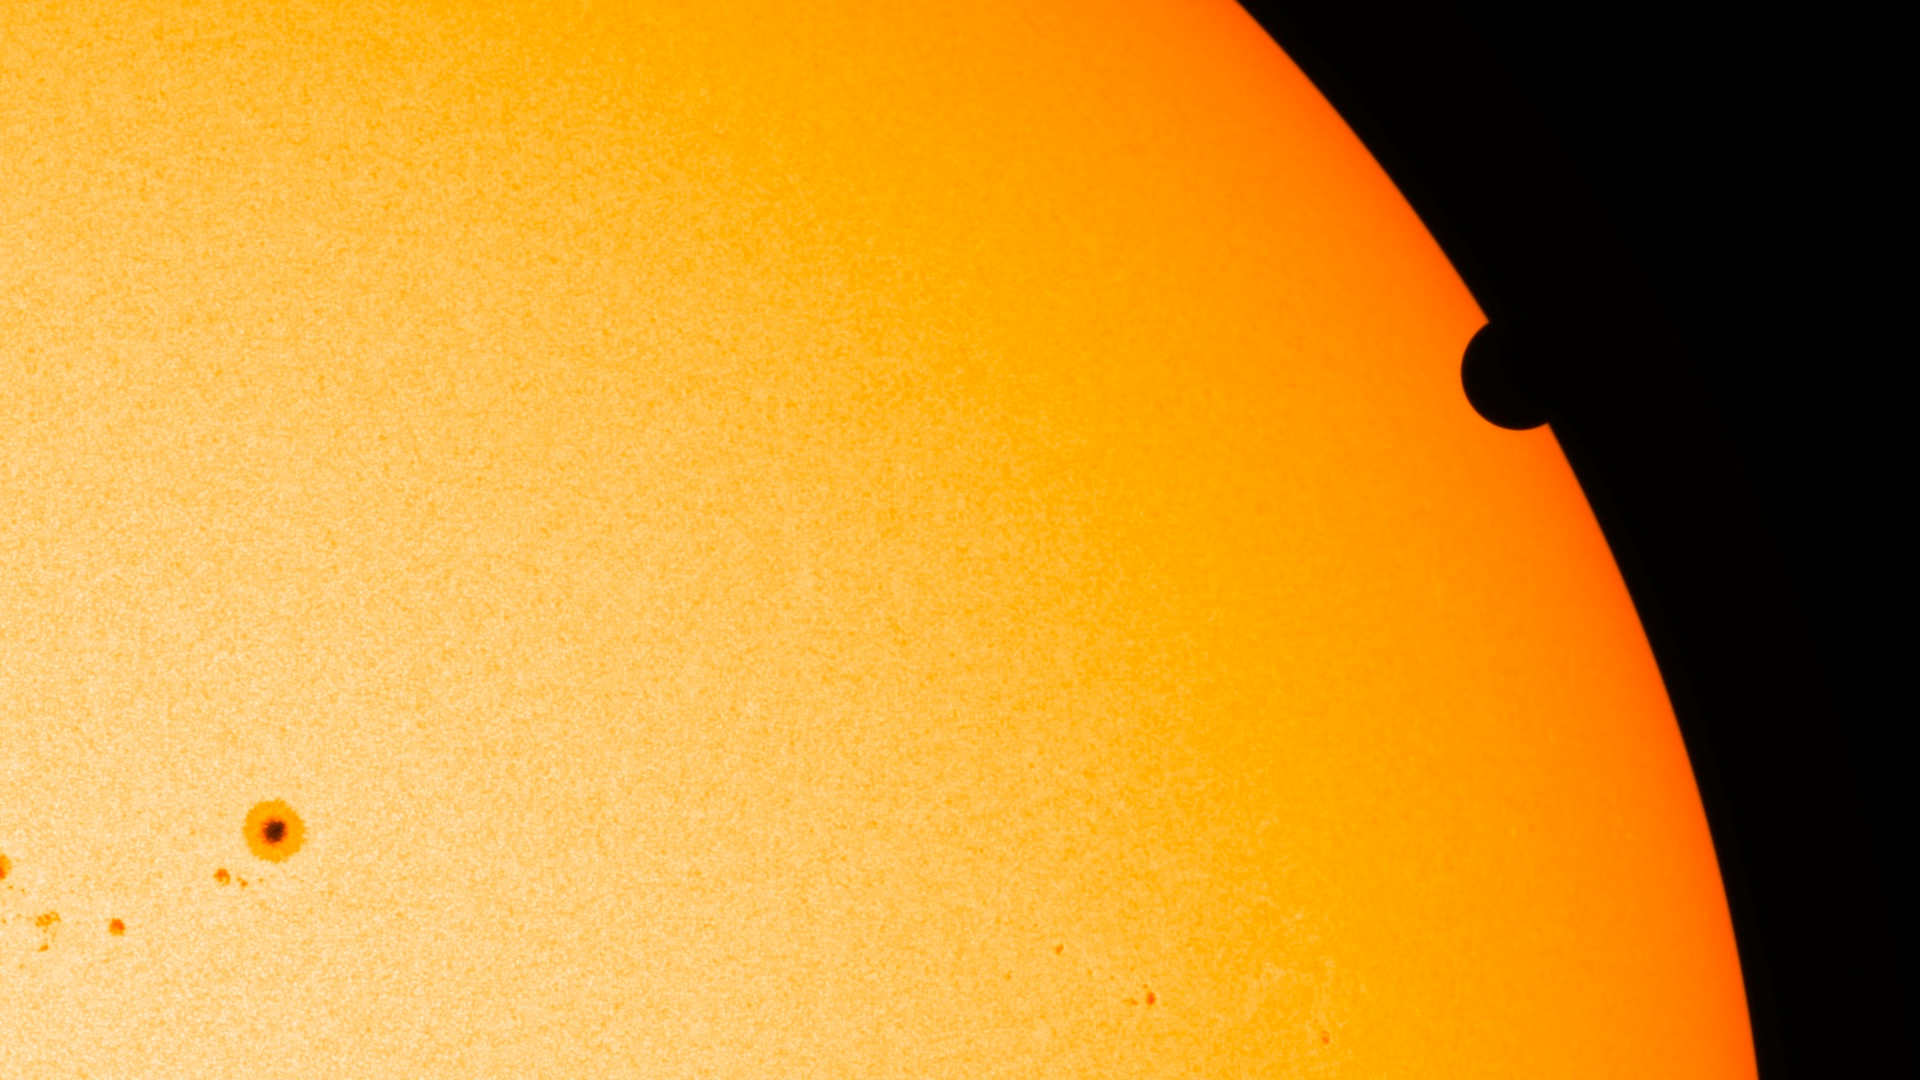

SDO's Ultra-high Definition View of 2012 Venus Transit - HMI Instrument

NASA image captured June 6, 2012. On June 5-6 2012, SDO is collecting images of one of the rarest predictable solar events: the transit of Venus across the face of the sun. This event happens in pairs eight years apart that are separated from each other by 105 or 121 years. The last transit was in 2004 and the next will not happen until 2117.

Credit: NASA/SDO, HMI